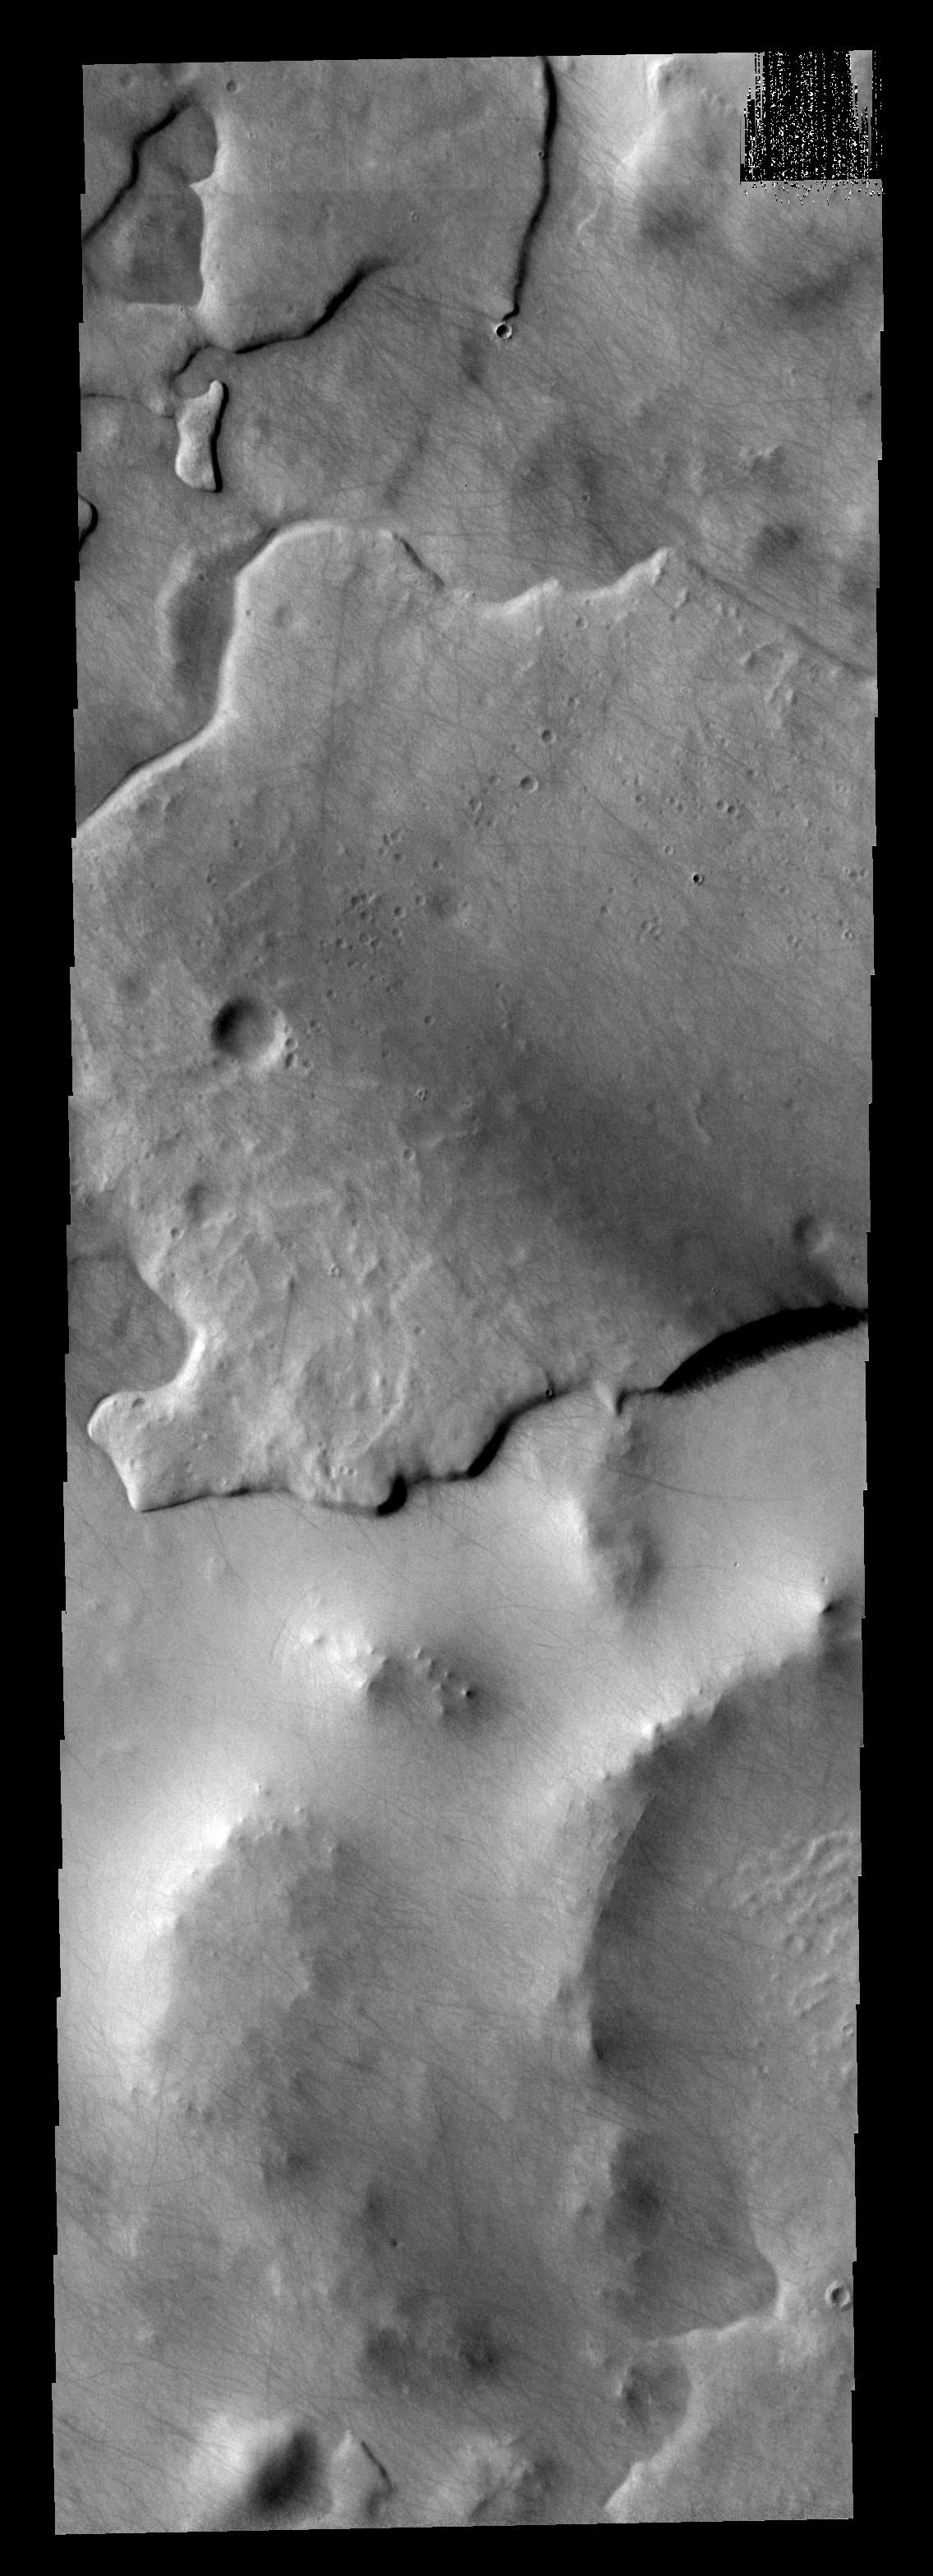

THEMIS ART #61

Back by popular demand: THEMIS ART IMAGE #61 With an impact crater for an eye – this layer of material resembles a large fish.

Image information: VIS instrument. Latitude -69.4N, Longitude 8.6E. 17 meter/pixel resolution.

Please see the THEMIS Data Citation Note for details on crediting THEMIS images.

Note: this THEMIS visual image has not been radiometrically nor geometrically calibrated for this preliminary release. An empirical correction has been performed to remove instrumental effects. A linear shift has been applied in the cross-track and down-track direction to approximate spacecraft and planetary motion. Fully calibrated and geometrically projected images will be released through the Planetary Data System in accordance with Project policies at a later time.

NASA’s Jet Propulsion Laboratory manages the 2001 Mars Odyssey mission for NASA’s Office of Space Science, Washington, D.C. The Thermal Emission Imaging System (THEMIS) was developed by Arizona State University, Tempe, in collaboration with Raytheon Santa Barbara Remote Sensing. The THEMIS investigation is led by Dr. Philip Christensen at Arizona State University. Lockheed Martin Astronautics, Denver, is the prime contractor for the Odyssey project, and developed and built the orbiter. Mission operations are conducted jointly from Lockheed Martin and from JPL, a division of the California Institute of Technology in Pasadena.

Credit: NASA/JPL/ASU